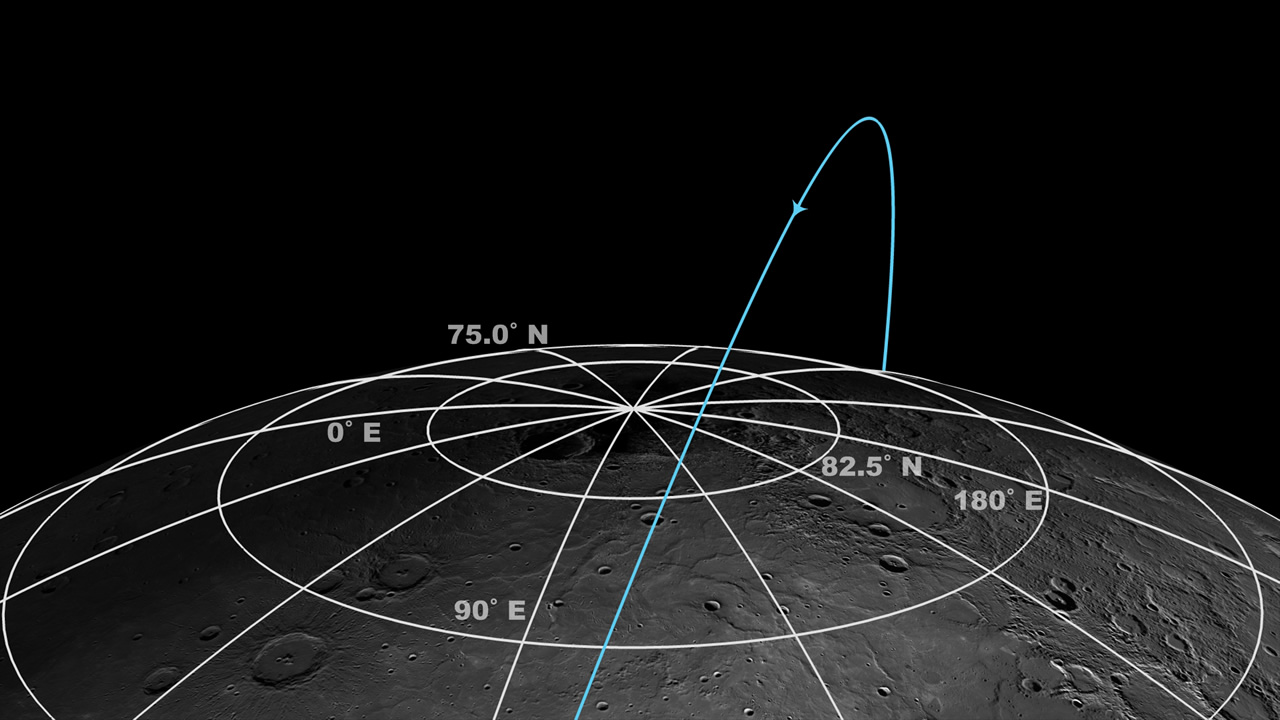

MESSENGER’s Polar Orbit

This schematic of MESSENGER’s orbit illustrates some of the challenges to acquiring observations of Mercury’s north polar region. During its primary orbital mission, MESSENGER was in a 12-hour orbit and was at an altitude between 244 and 640 km at the northernmost point in its trajectory. Since April 2012, MESSENGER has been in an 8-hour orbit (shown here), and it has been at an altitude between 311 and 442 km at the northernmost point in its trajectory. Even from these high-latitude vantages, Mercury’s polar deposits fill only a small portion of the field of view of many of MESSENGER’s instruments.

Instrument: Wide Angle Camera (WAC) of the Mercury Dual Imaging System (MDIS)

The MESSENGER spacecraft is the first ever to orbit the planet Mercury, and the spacecraft’s seven scientific instruments and radio science investigation are unraveling the history and evolution of the Solar System’s innermost planet. Visit the Why Mercury? section of this website to learn more about the key science questions that the MESSENGER mission is addressing. During the one-year primary mission, MDIS acquired 88,746 images and extensive other data sets. MESSENGER is now in a year-long extended mission, during which plans call for the acquisition of more than 80,000 additional images to support MESSENGER’s science goals.

For information regarding the use of images, see the MESSENGER image use policy.

Credit: NASA/Johns Hopkins University Applied Physics Laboratory/Carnegie Institution of Washington